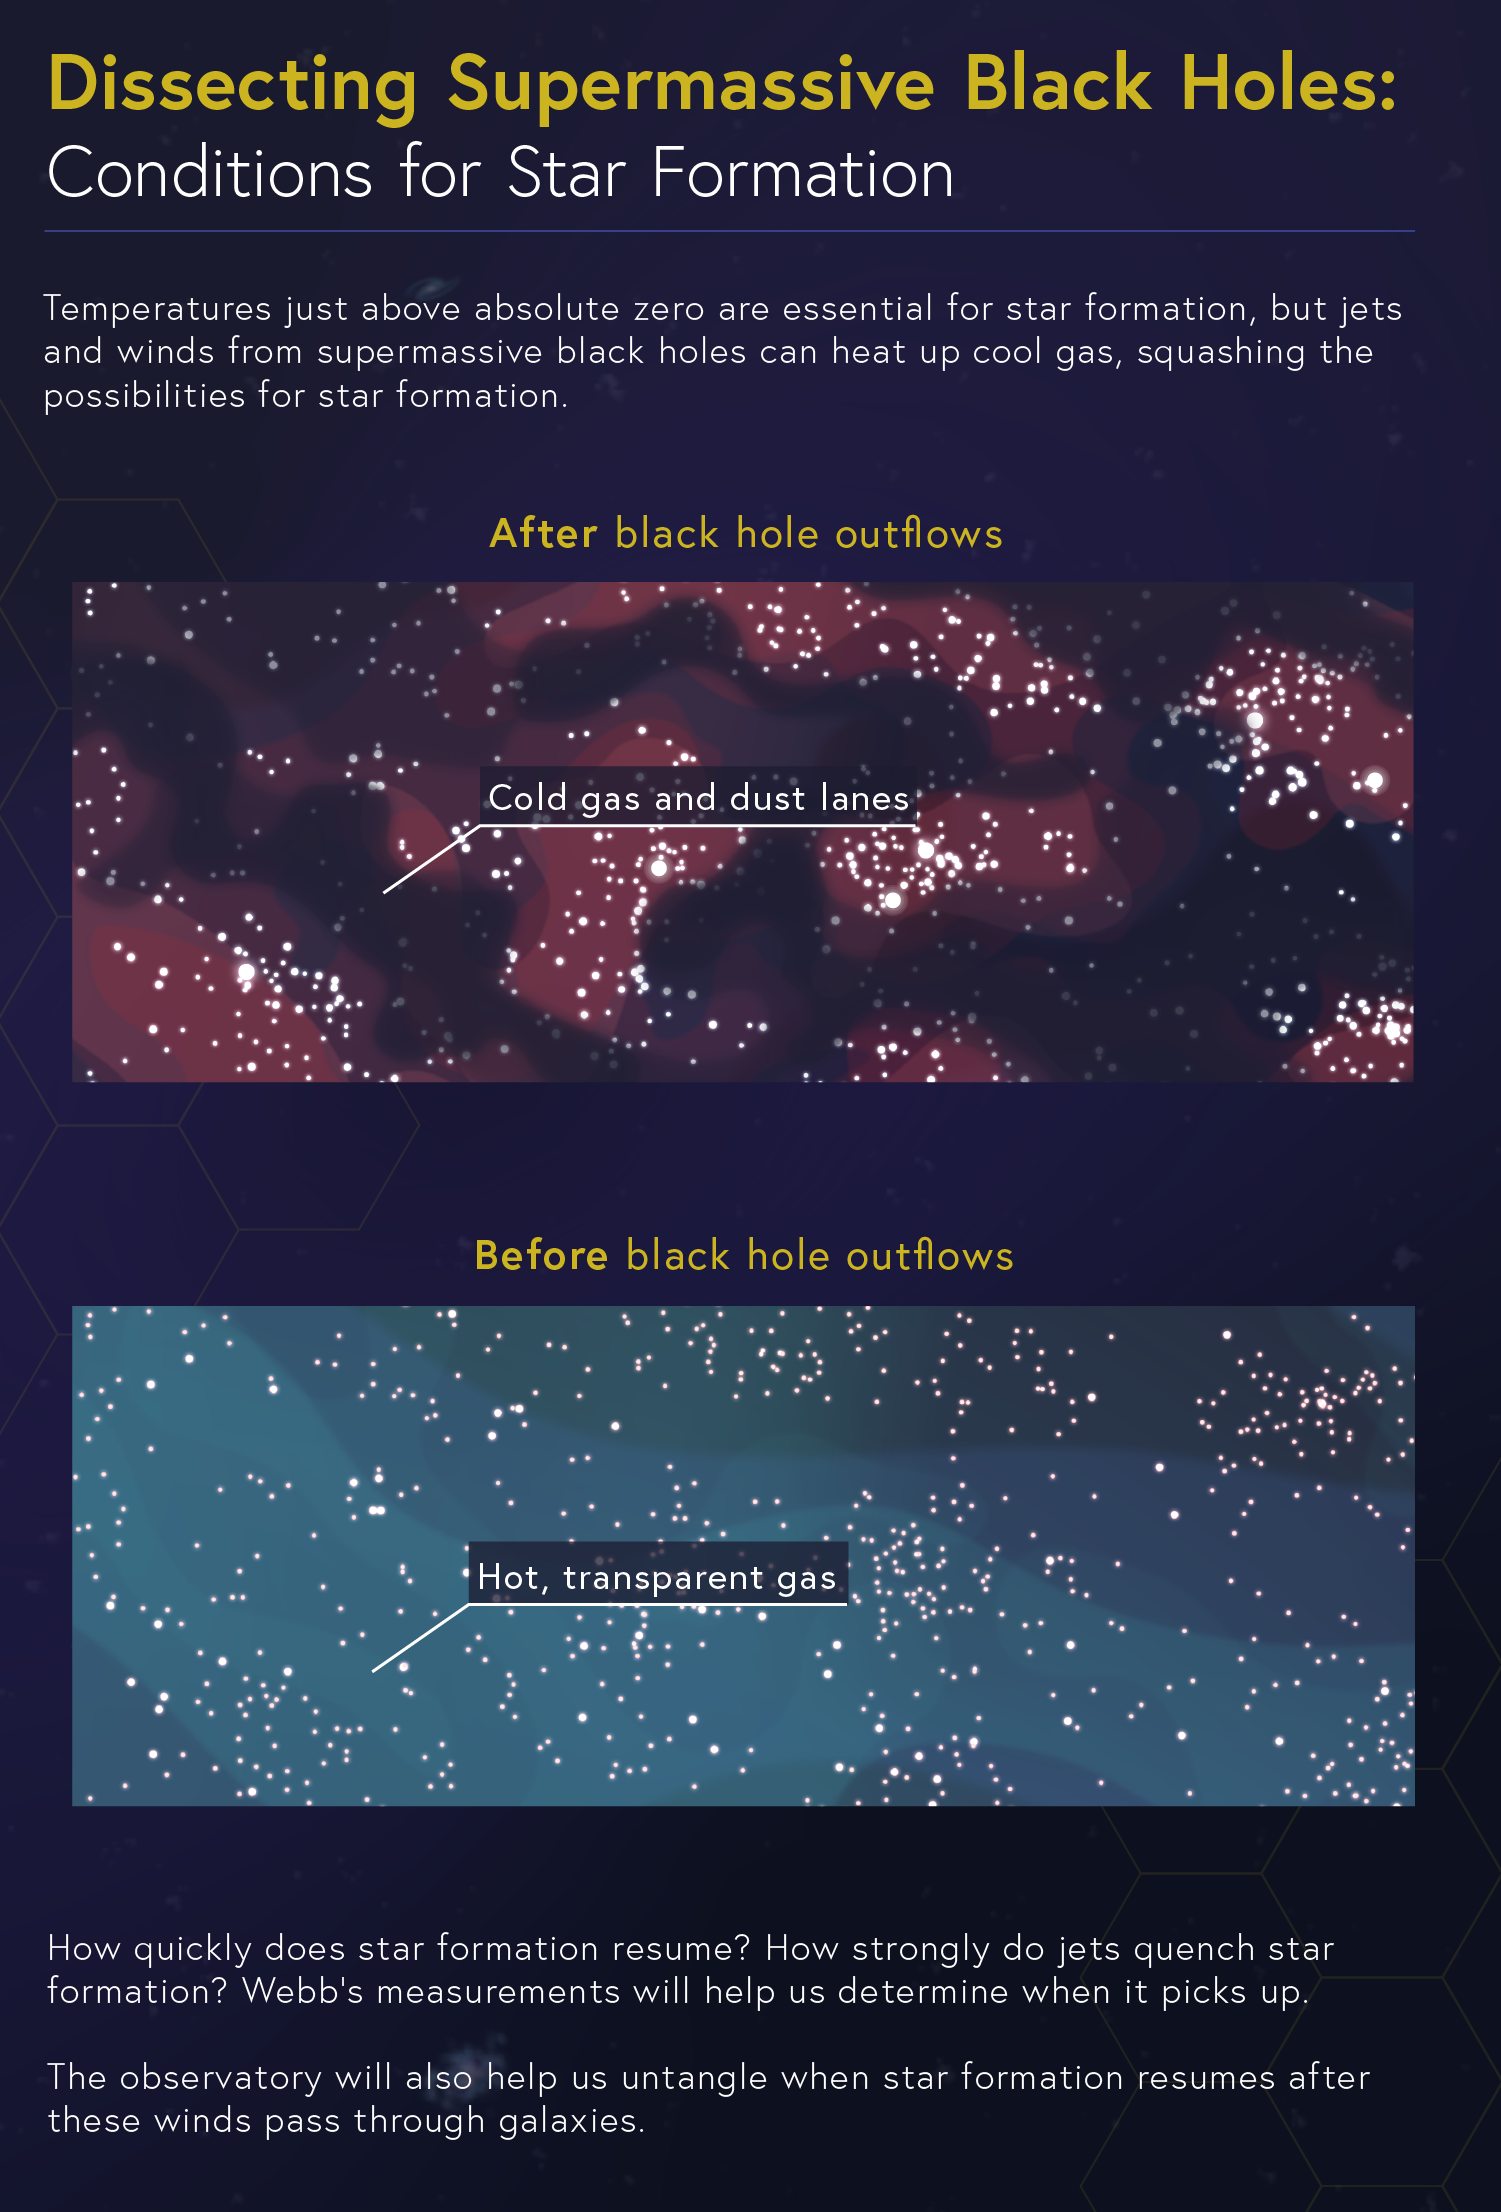

Dissecting Supermassive Black Holes: Conditions for Star Formation

How do galaxies’ supermassive black holes affect local—and distant—star formation? NASA’s James Webb Space Telescope will help us determine when star formation “starts” and “stops” if their formation is interrupted by either jets or winds driven by supermassive black holes.

Explore our image collection to find more infographics in this series, including "Converting Fuel," "Pinpointing the Flows," and "The Feedback Loop," and the complete “Dissecting Supermassive Black Holes” infographic available to admire, print, and post on your wall!

Credit: Image: NASA, ESA, CSA, Leah Hustak (STScI)